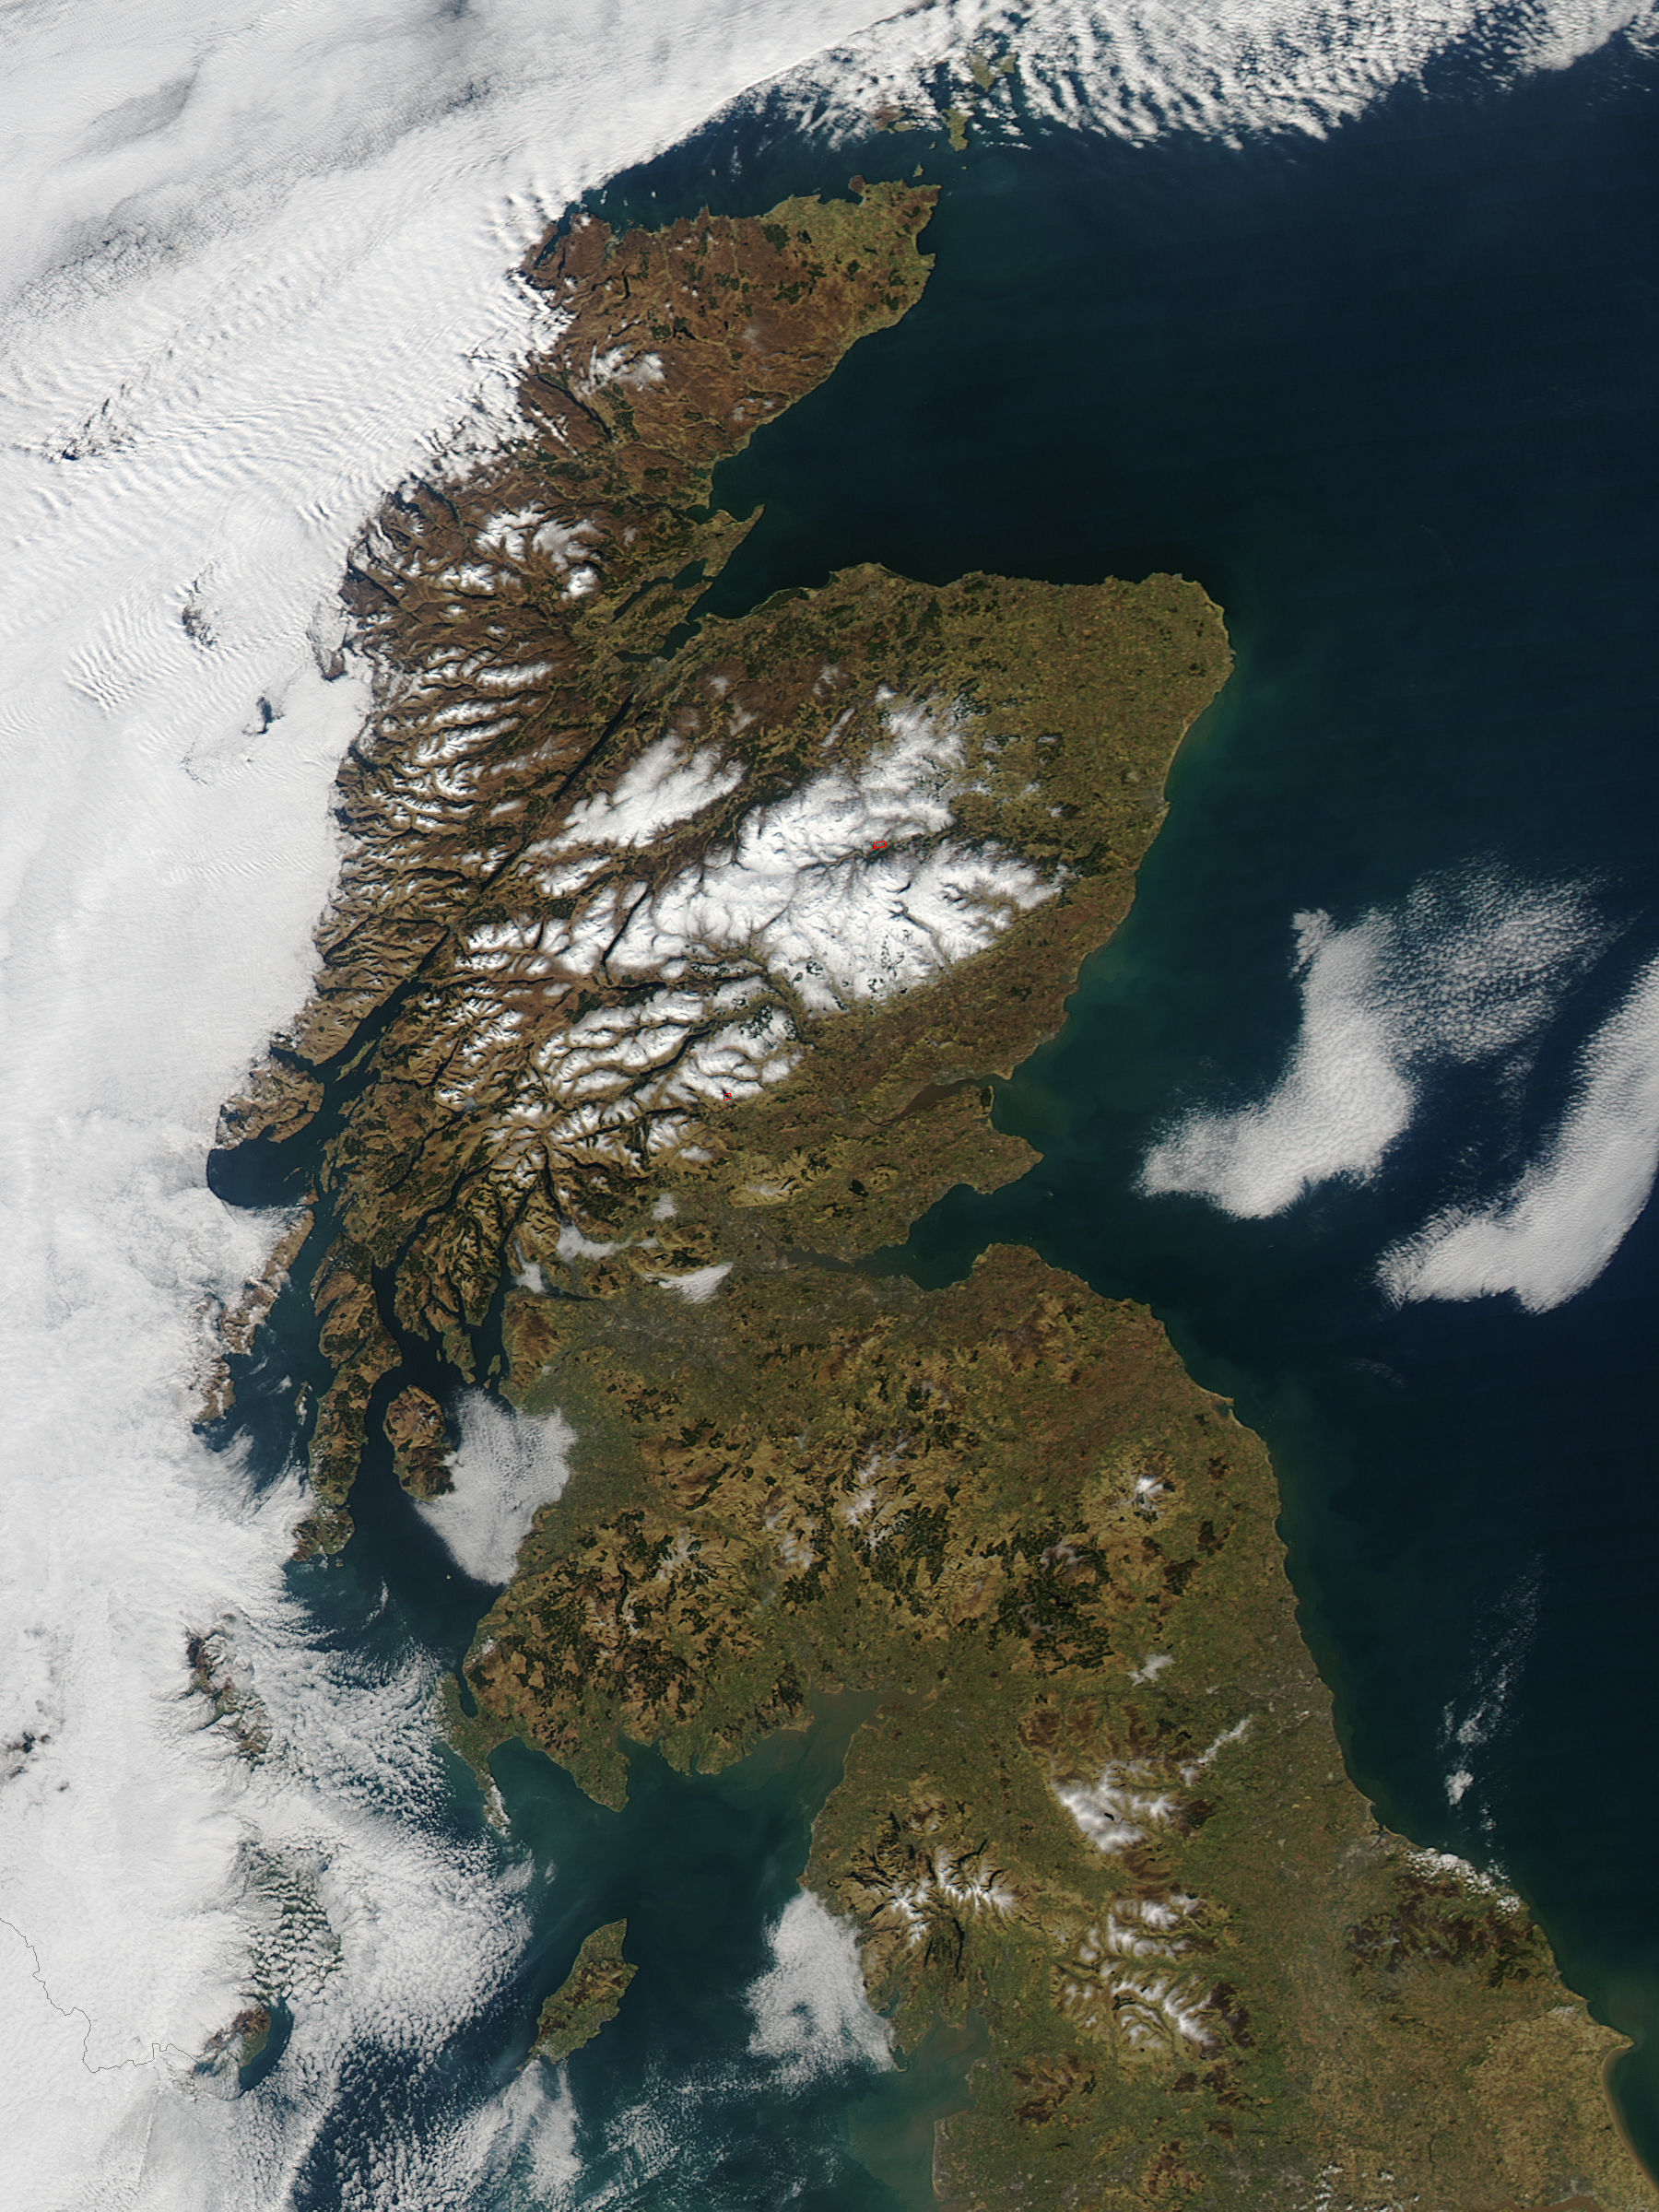

Scotland

In late February, 2013 the Aqua satellite passed over Scotland as the clouds parted, allowing the Moderate Resolution Imaging Spectroradiometer (MODIS) flying aboard to capture a clear image of the late winter landscape. This image was captured at 1320 UTC (1:20 in the afternoon local time) on February 27. England makes up about the southern third of the image. The border between England and Scotland runs from the River Tweed on the east coast and the Solway Firth along the Cheviot Hills of the west coast. The Solway Firth is an estuary of the Irish Sea, and was filled with tan-colored sediment at the time of this image. Further north on the west coast of Scotland, the Firth of Clyde is hidden under a bank of low clouds (fog). Scotland’s Southern Uplands lie just north of the border and the Central Lowlands just north of that. The Grampian Mountains are found in the center of the country, and the high peaks wear a covering of snow and ice year-round. Finally the Northern Highlands can be seen peeking out from under a large bank of clouds. The Northern Highlands and the Grampian Mountains are separated by a striking feature - the Great Glen Fault. This is a 100 km-long strike-slip fault which runs from Moray Firth in the east to Fort William at the head of Loch Linnhe in the west. The Great Glen contains the United Kingdom’s deepest freshwater loch, the famous Loch Ness.

Credit: NASA/GSFC/Jeff Schmaltz/MODIS Land Rapid Response Team